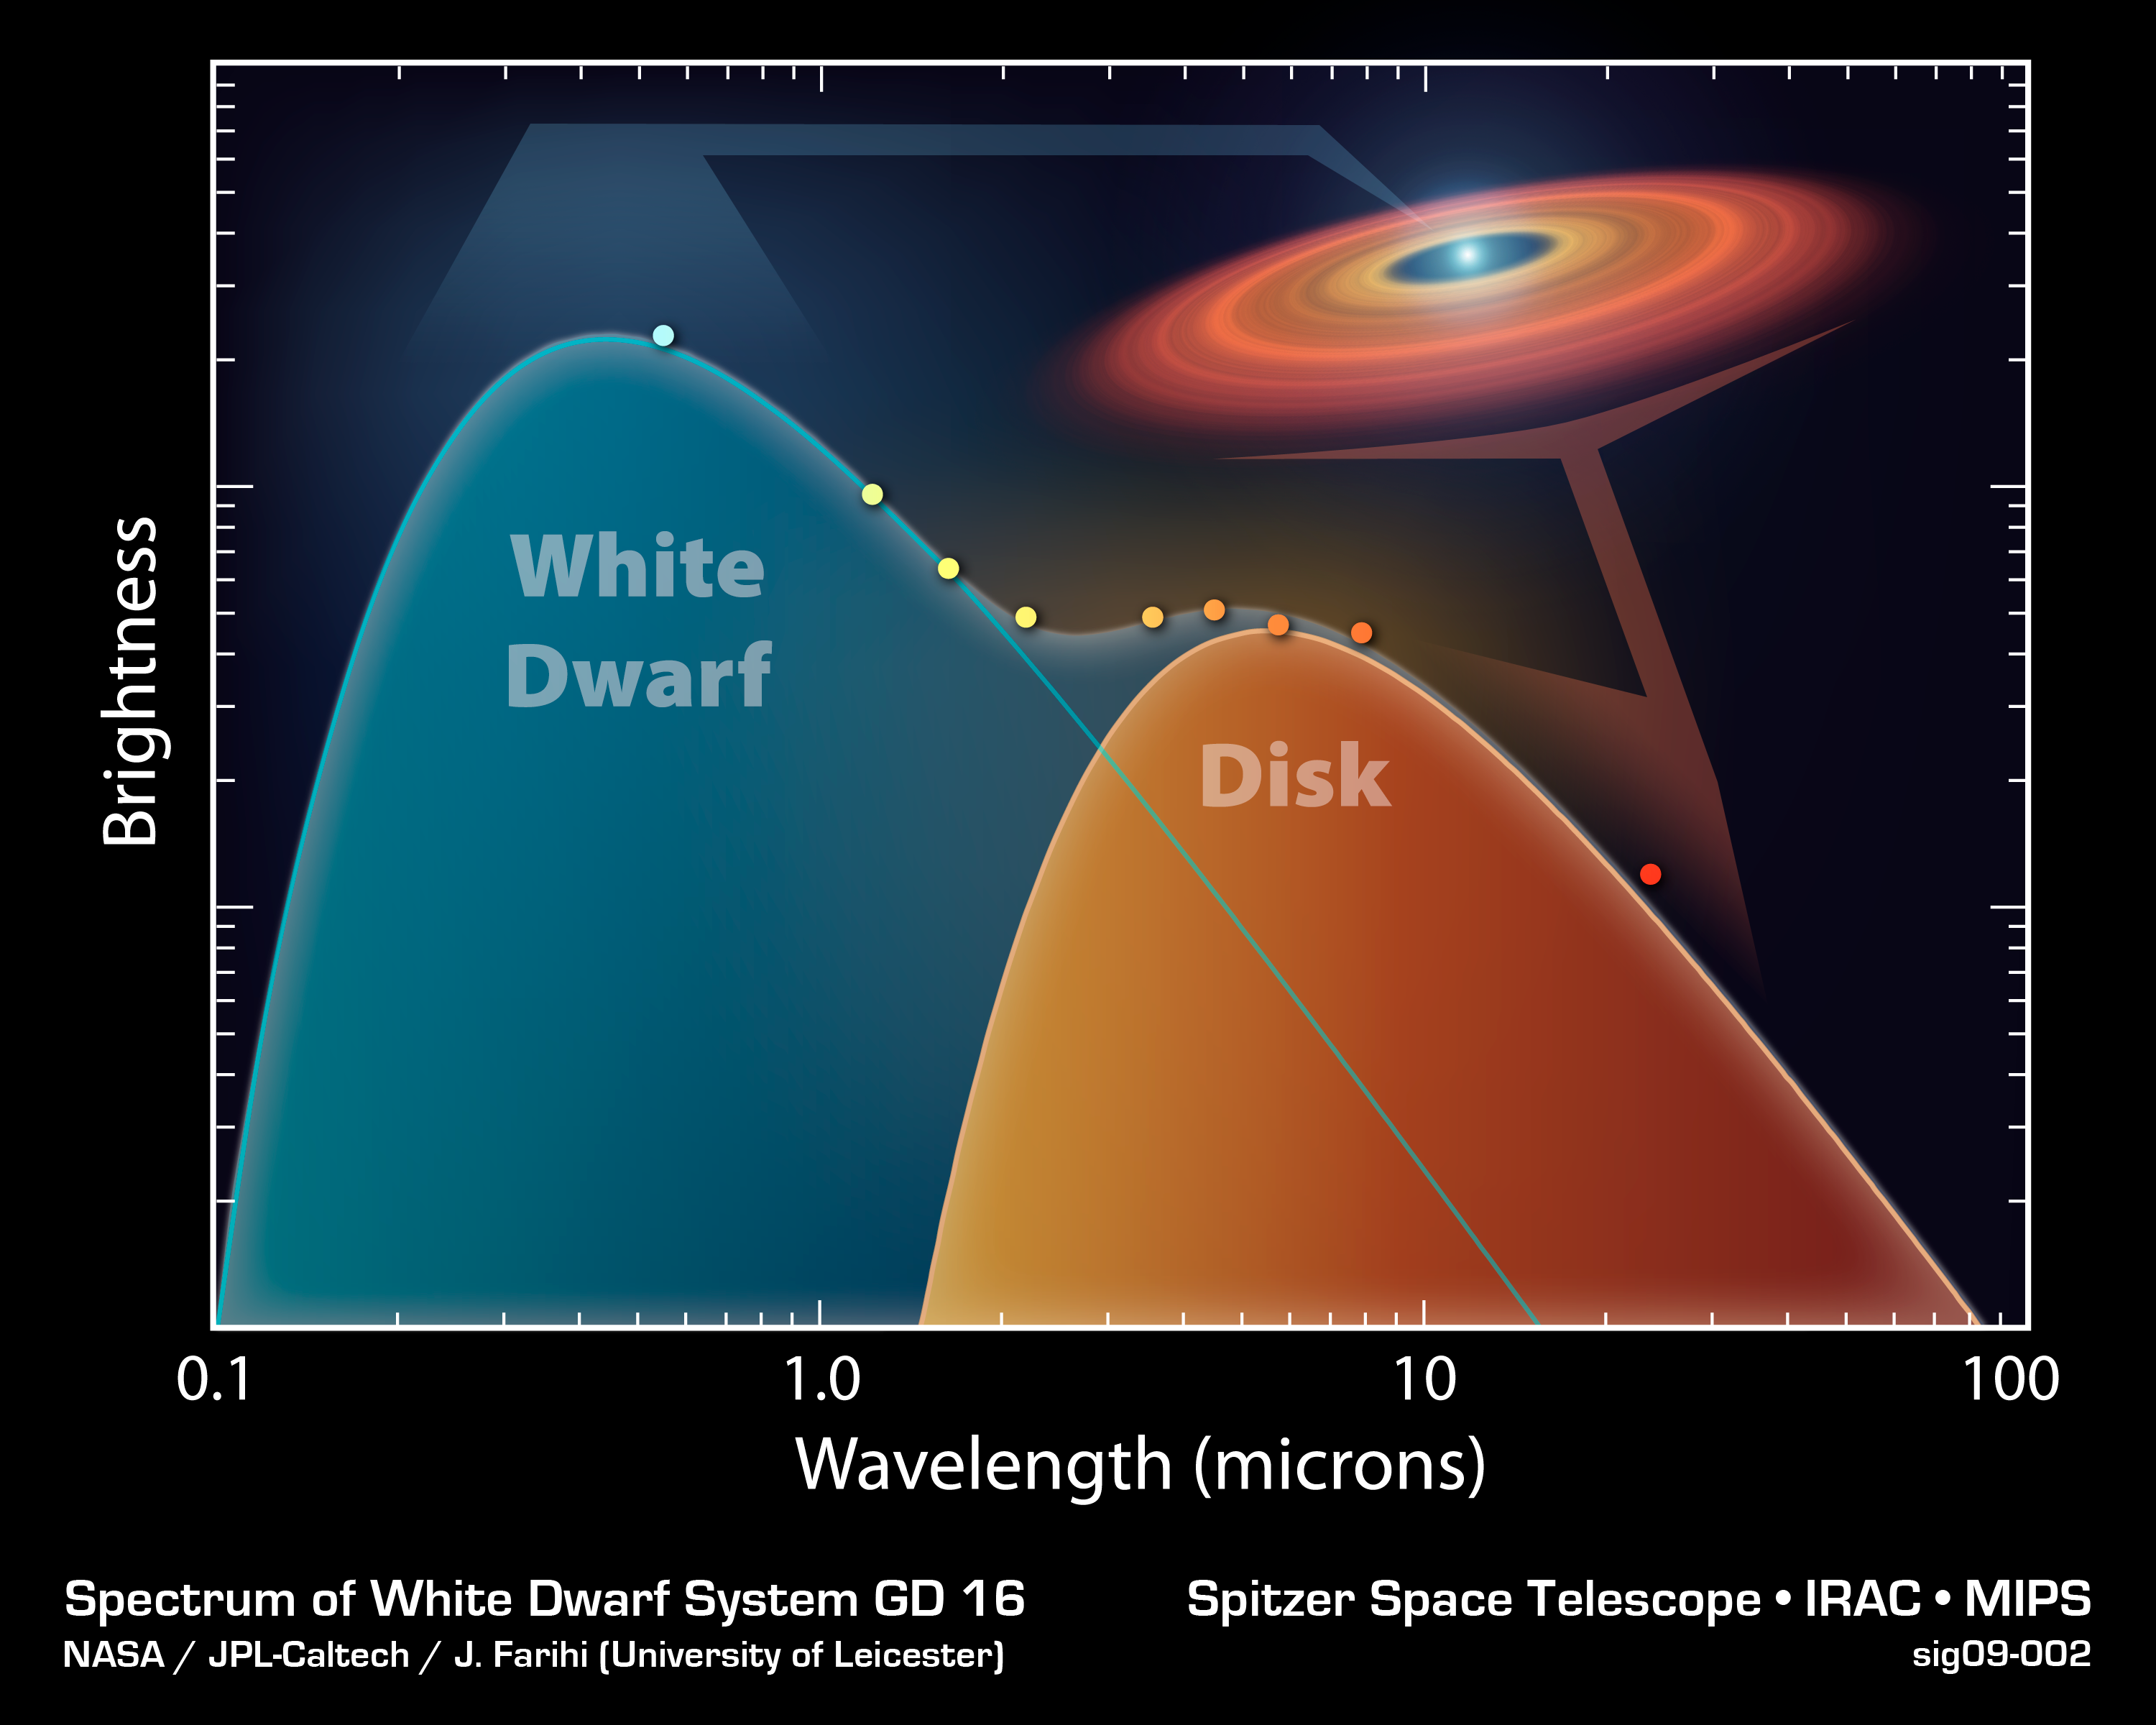

Emission from the White Dwarf System GD 16

This chart shows the brightness and wavelength of the radiation coming from white dwarf GD 16 and its associated disk of closely orbiting rocky material. The data was obtained with NASA's Spitzer Space Telescope. The colored data points indicate hot emission from the white dwarf (left of the graph) and cool emission from the surrounding material (right hand side).

White dwarfs are the remnants of relatively low-mass stars that have passed through their red giant stage. A white dwarf may be the size of the Earth, but contain the same mass as the Sun. This star remnant is so dense, in fact, that one teaspoon of white dwarf material would weigh several tons. Over 90% of all stars -- including our Sun -- will end their lives as white dwarfs.

Credit: NASA/JPL-Caltech/J. Farihi (Univ. of Leicester)